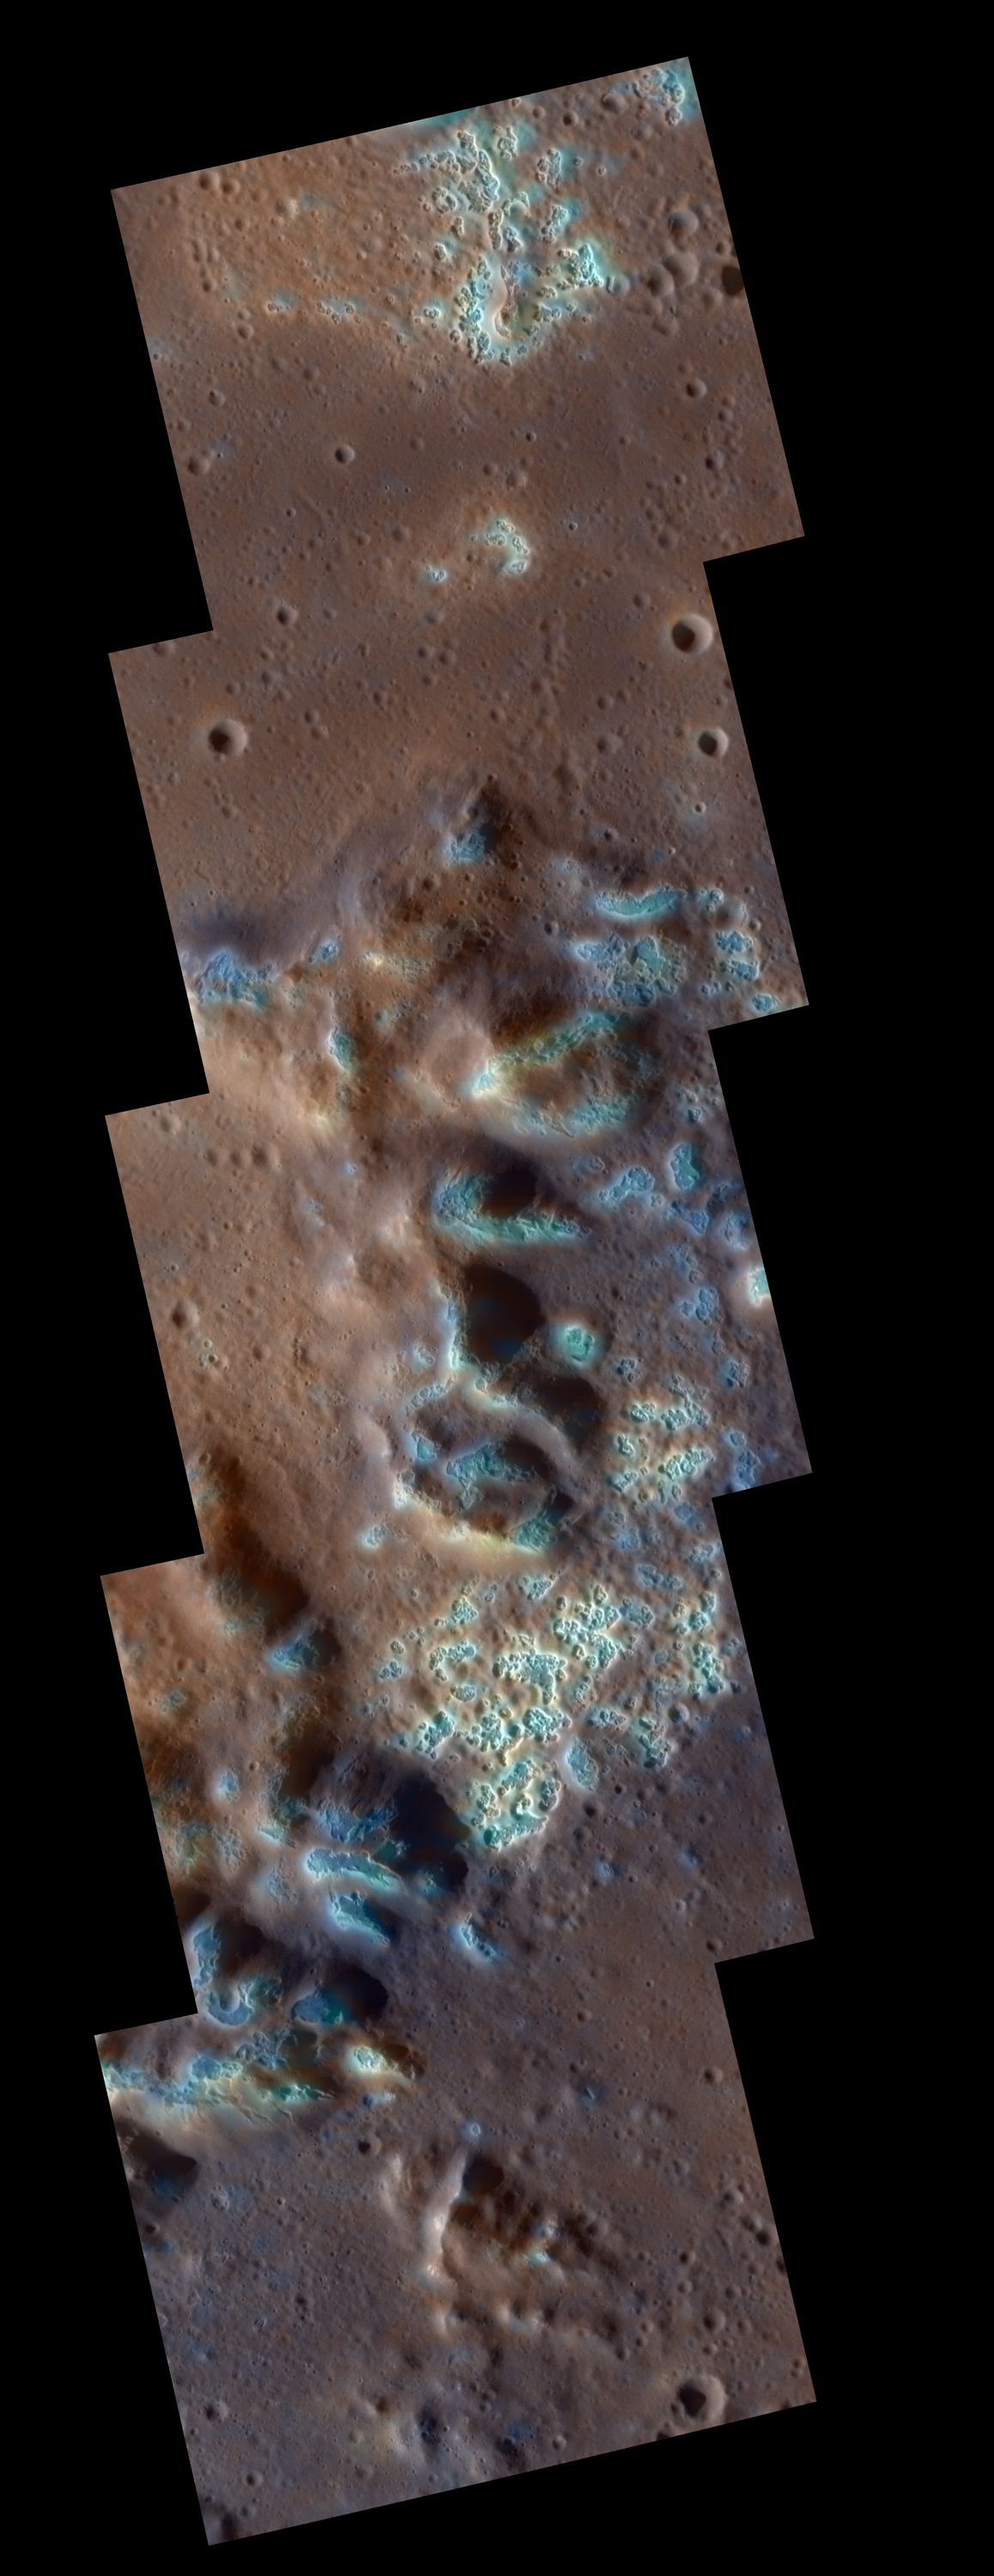

Sublime Sublimation, Not Subliminal

View of a section of the floor and peak-ring mountains of the Raditladi impact basin, including the area in a previous Gallery image. The individual frames in the mosaic are about 20 km wide. The rounded, depressions, called “hollows” are a fascinating discovery of MESSENGER’s orbital mission and may have been formed by sublimation of a component of the material when exposed by the Raditladi impact. This image was created by merging high-resolution monochrome images from MESSENGER’s Narrow Angle Camera with a lower-resolution enhanced-color image obtained by the Wide Angle Camera.

The MESSENGER spacecraft is the first ever to orbit the planet Mercury, and the spacecraft’s seven scientific instruments and radio science investigation are unraveling the history and evolution of the Solar System’s innermost planet. Visit the Why Mercury? section of this website to learn more about the key science questions that the MESSENGER mission is addressing. During the one-year primary mission, MDIS is scheduled to acquire more than 75,000 images in support of MESSENGER’s science goals.

Date Presented: September 29, 2011, at a NASA press briefing
Instrument: Mercury Dual Imaging System (MDIS)

These images are from MESSENGER, a NASA Discovery mission to conduct the first orbital study of the innermost planet, Mercury. For information regarding the use of images, see the MESSENGER image use policy.

Credit: NASA/Johns Hopkins University Applied Physics Laboratory/Carnegie Institution of Washington